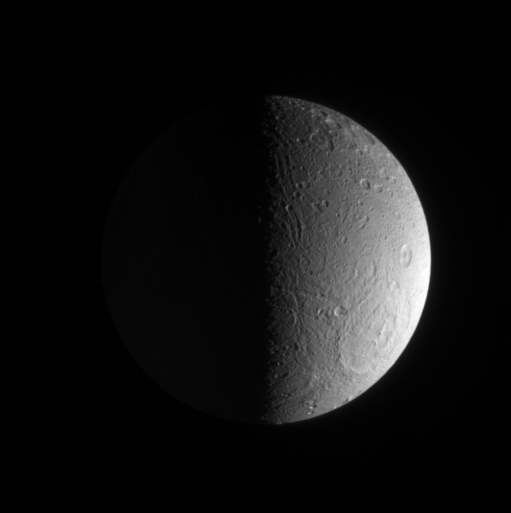

Dione’s Decorations

Grooves and deep craters adorn terrain at high southern latitudes on Dione. The Cassini spacecraft revealed the fractured landscape of this moon’s icy crescent in unparalleled detail in 2005 (see PIA07745).

This view looks down toward terrain centered at 65 degrees south latitude on Dione (1,126 kilometers, or 700 miles across).

The image was taken in visible light with the Cassini spacecraft narrow-angle camera on March 23, 2007 at a distance of approximately 571,000 kilometers (355,000 miles) from Dione and at a Sun-Dione-spacecraft, or phase, angle of 92 degrees. Image scale is 3 kilometers (2 miles) per pixel.

The Cassini-Huygens mission is a cooperative project of NASA, the European Space Agency and the Italian Space Agency. The Jet Propulsion Laboratory, a division of the California Institute of Technology in Pasadena, manages the mission for NASA’s Science Mission Directorate, Washington, D.C. The Cassini orbiter and its two onboard cameras were designed, developed and assembled at JPL. The imaging operations center is based at the Space Science Institute in Boulder, Colo.

Credit: NASA/JPL/Space Science Institute